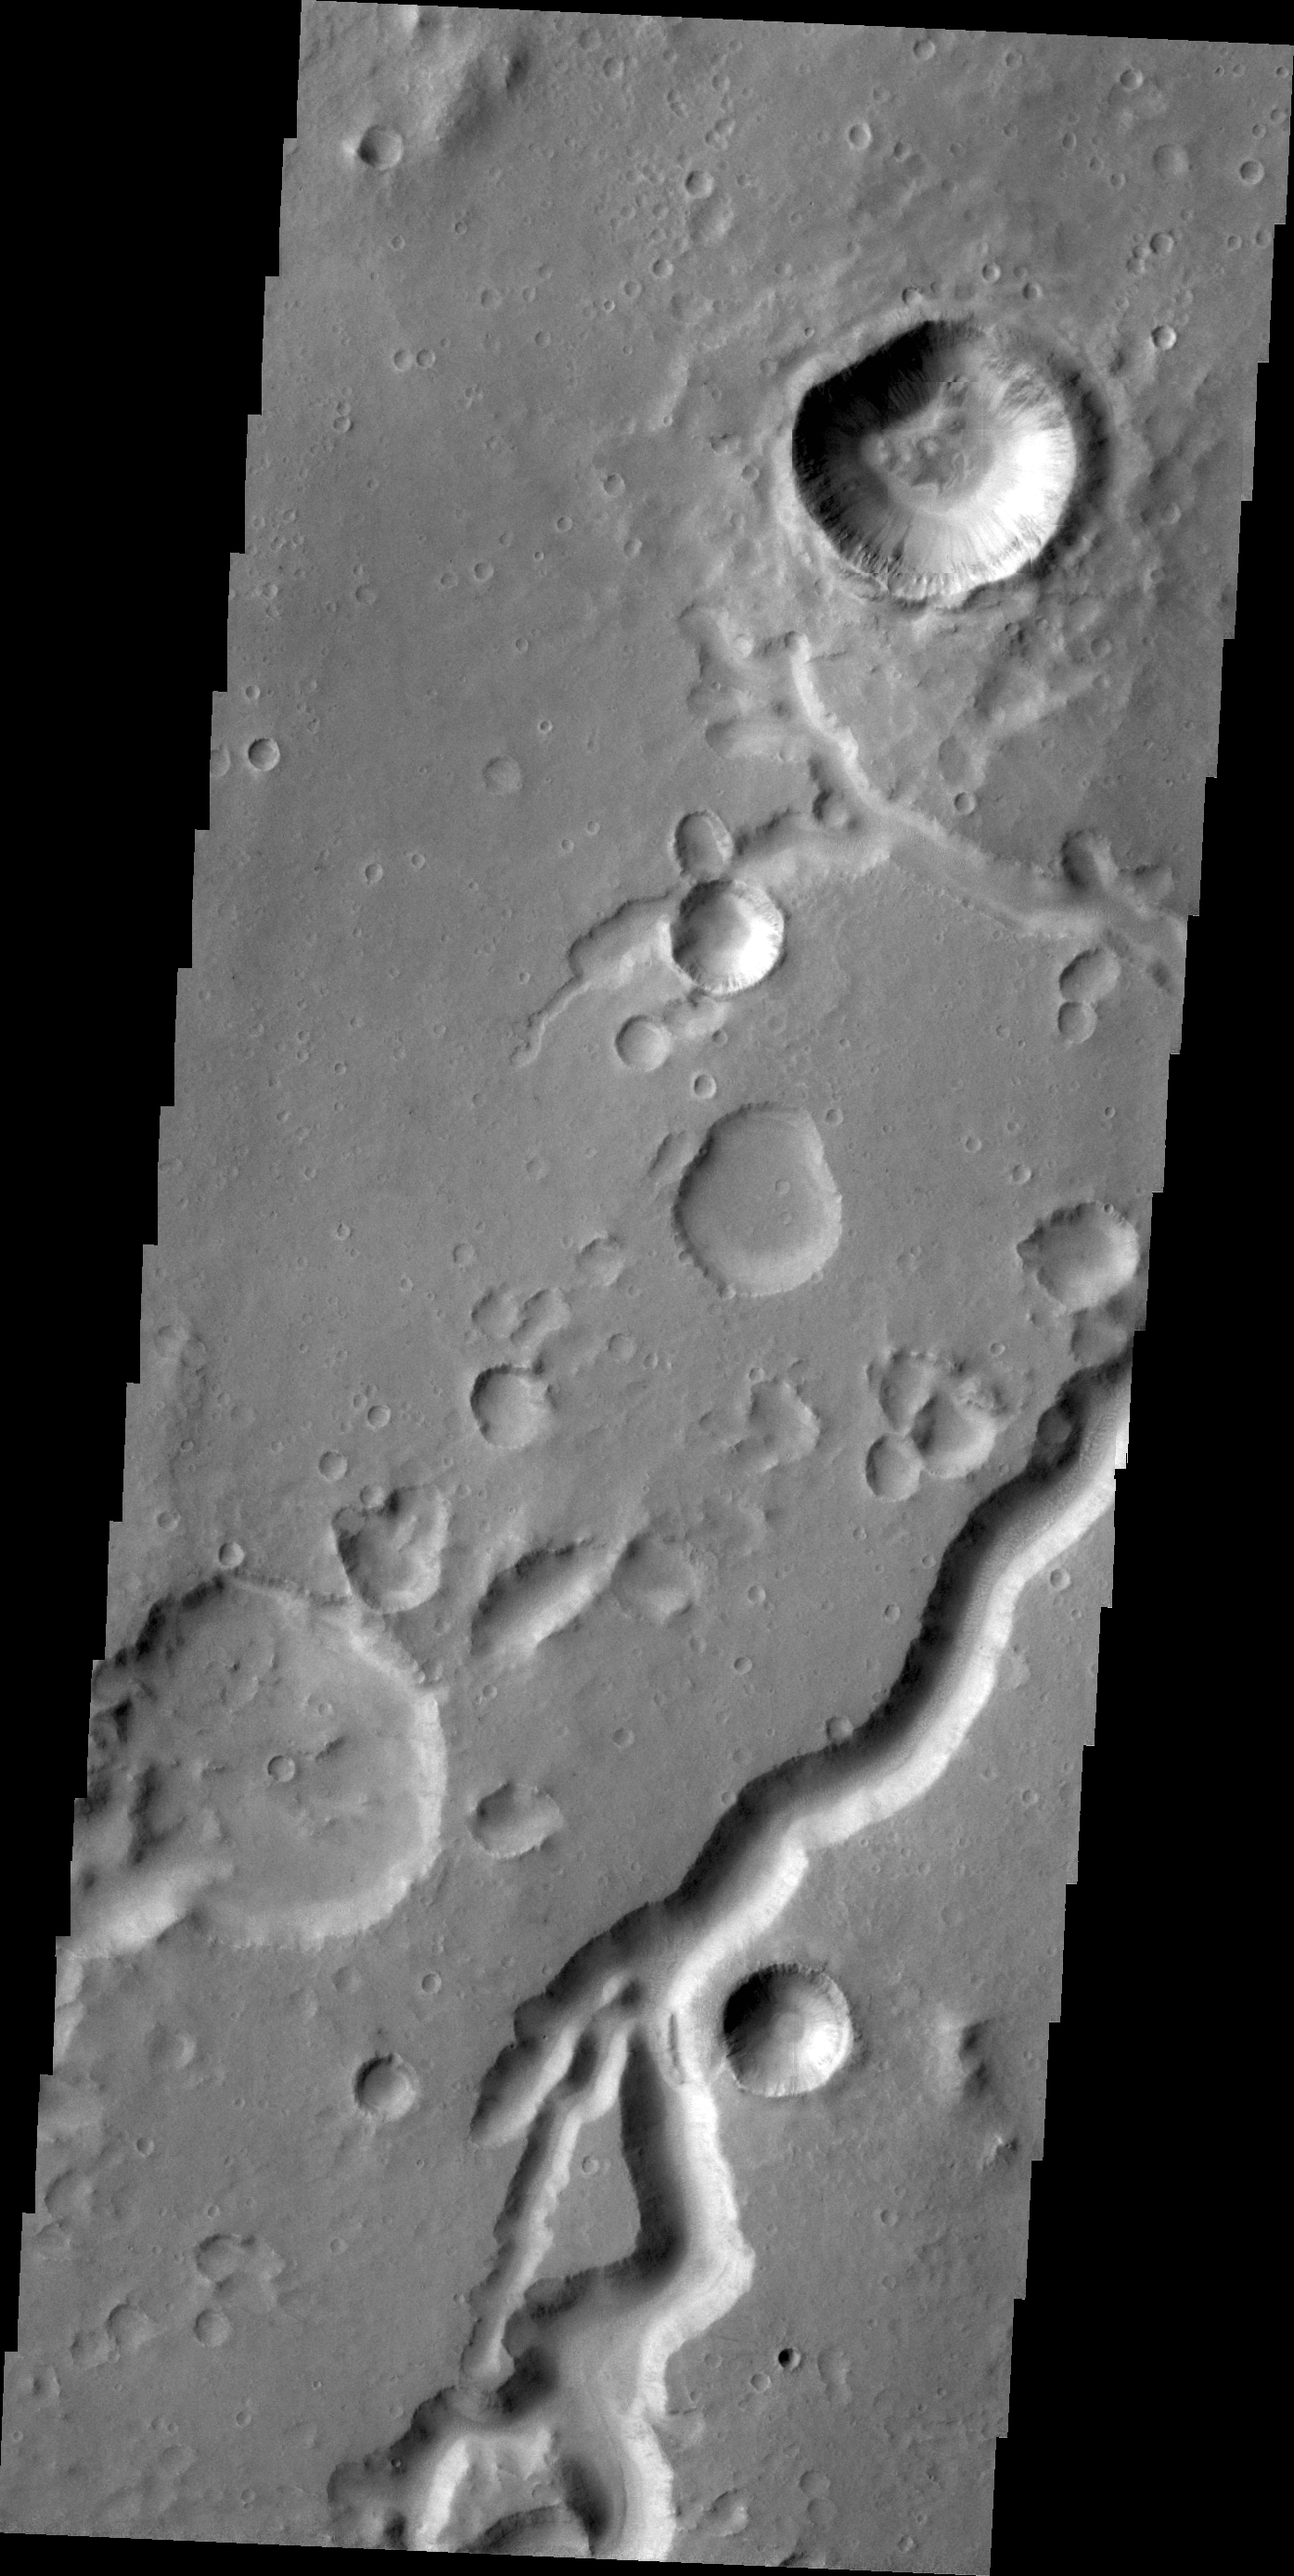

Nanedi Valles

This VIS image shows a portion of Nanedi Valles in Xanthe Terra.

Credit: NASA/JPL/ASU